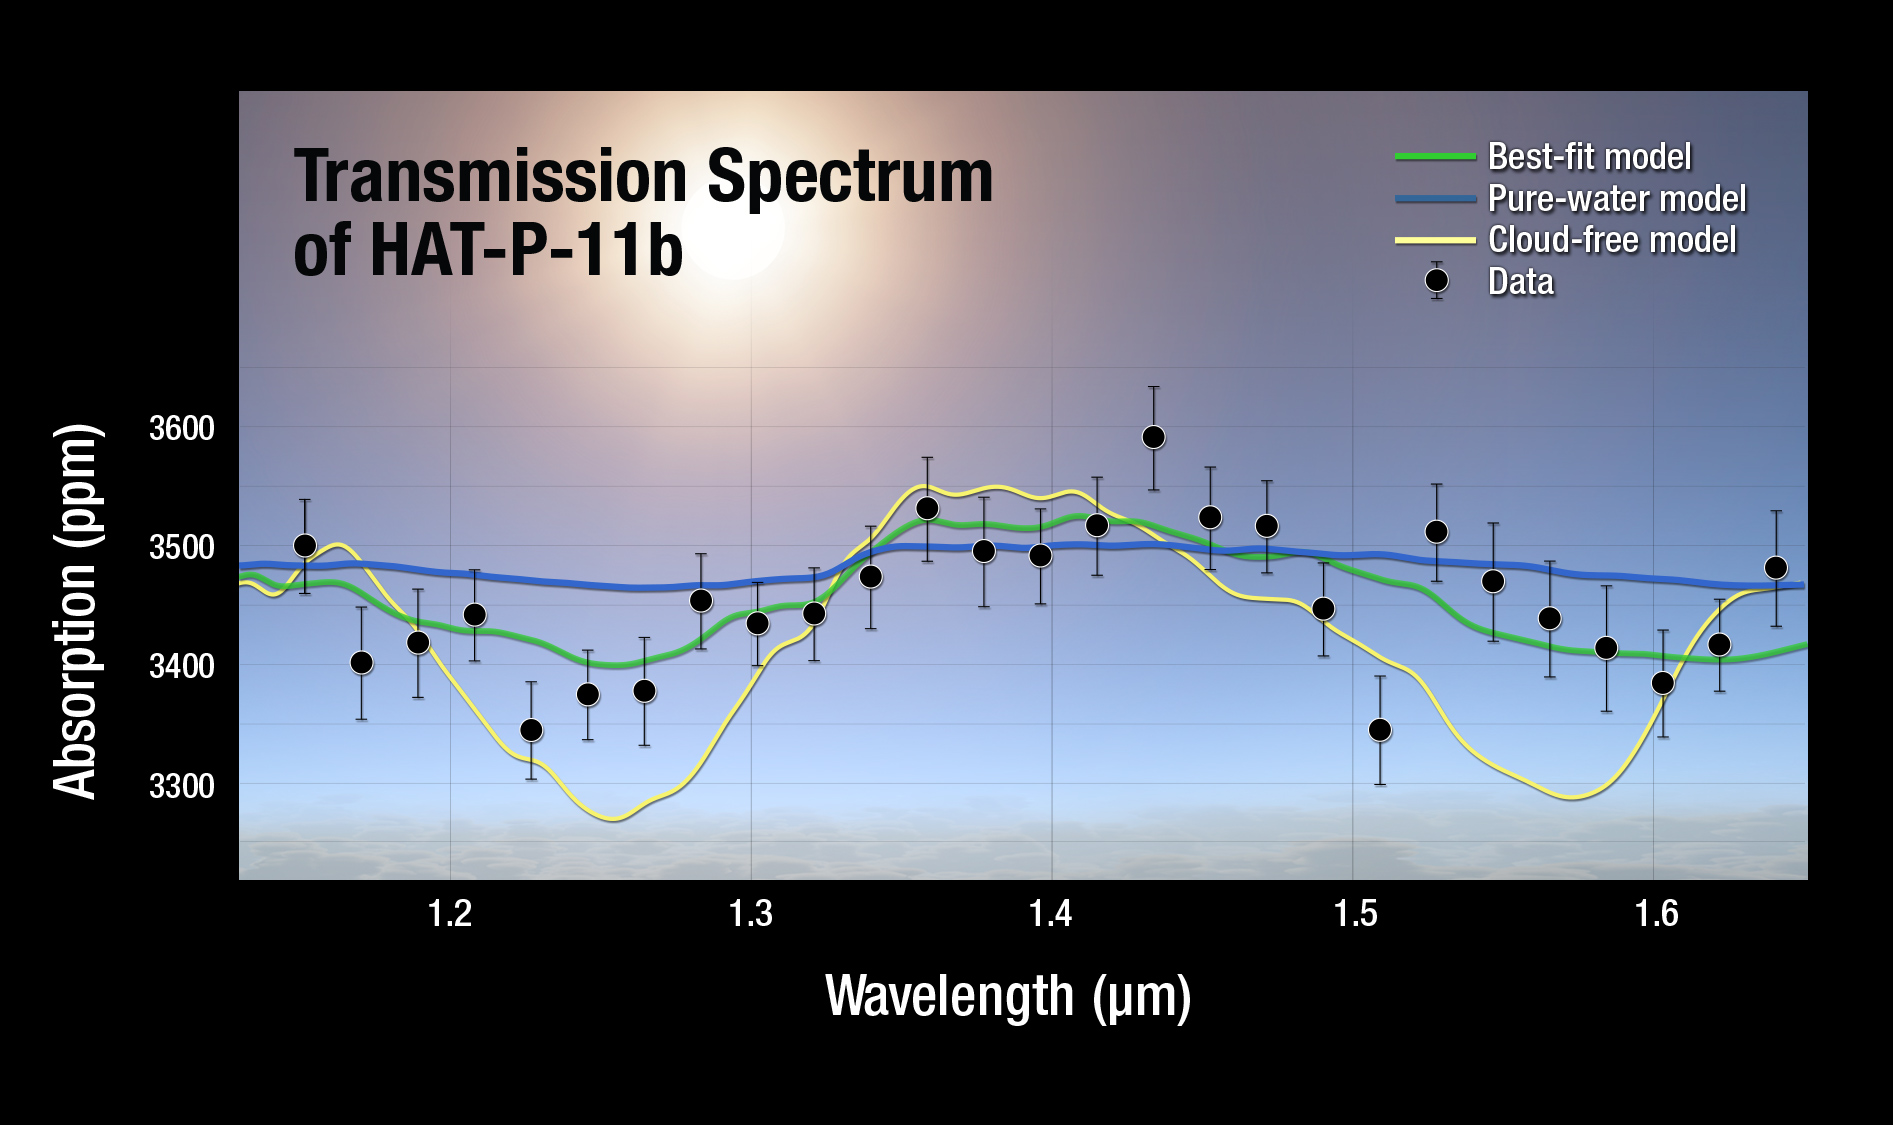

Transmission Spectrum of HAT-P-11b

A plot of the transmission spectrum for exoplanet HAT-P-11b, with data from NASA’s Kepler, Hubble and Spitzer observatories combined. The results show a robust detection of water absorption in the Hubble data. Transmission spectra of selected atmospheric models are plotted for comparison.

Credit: NASA/ESA/STScI